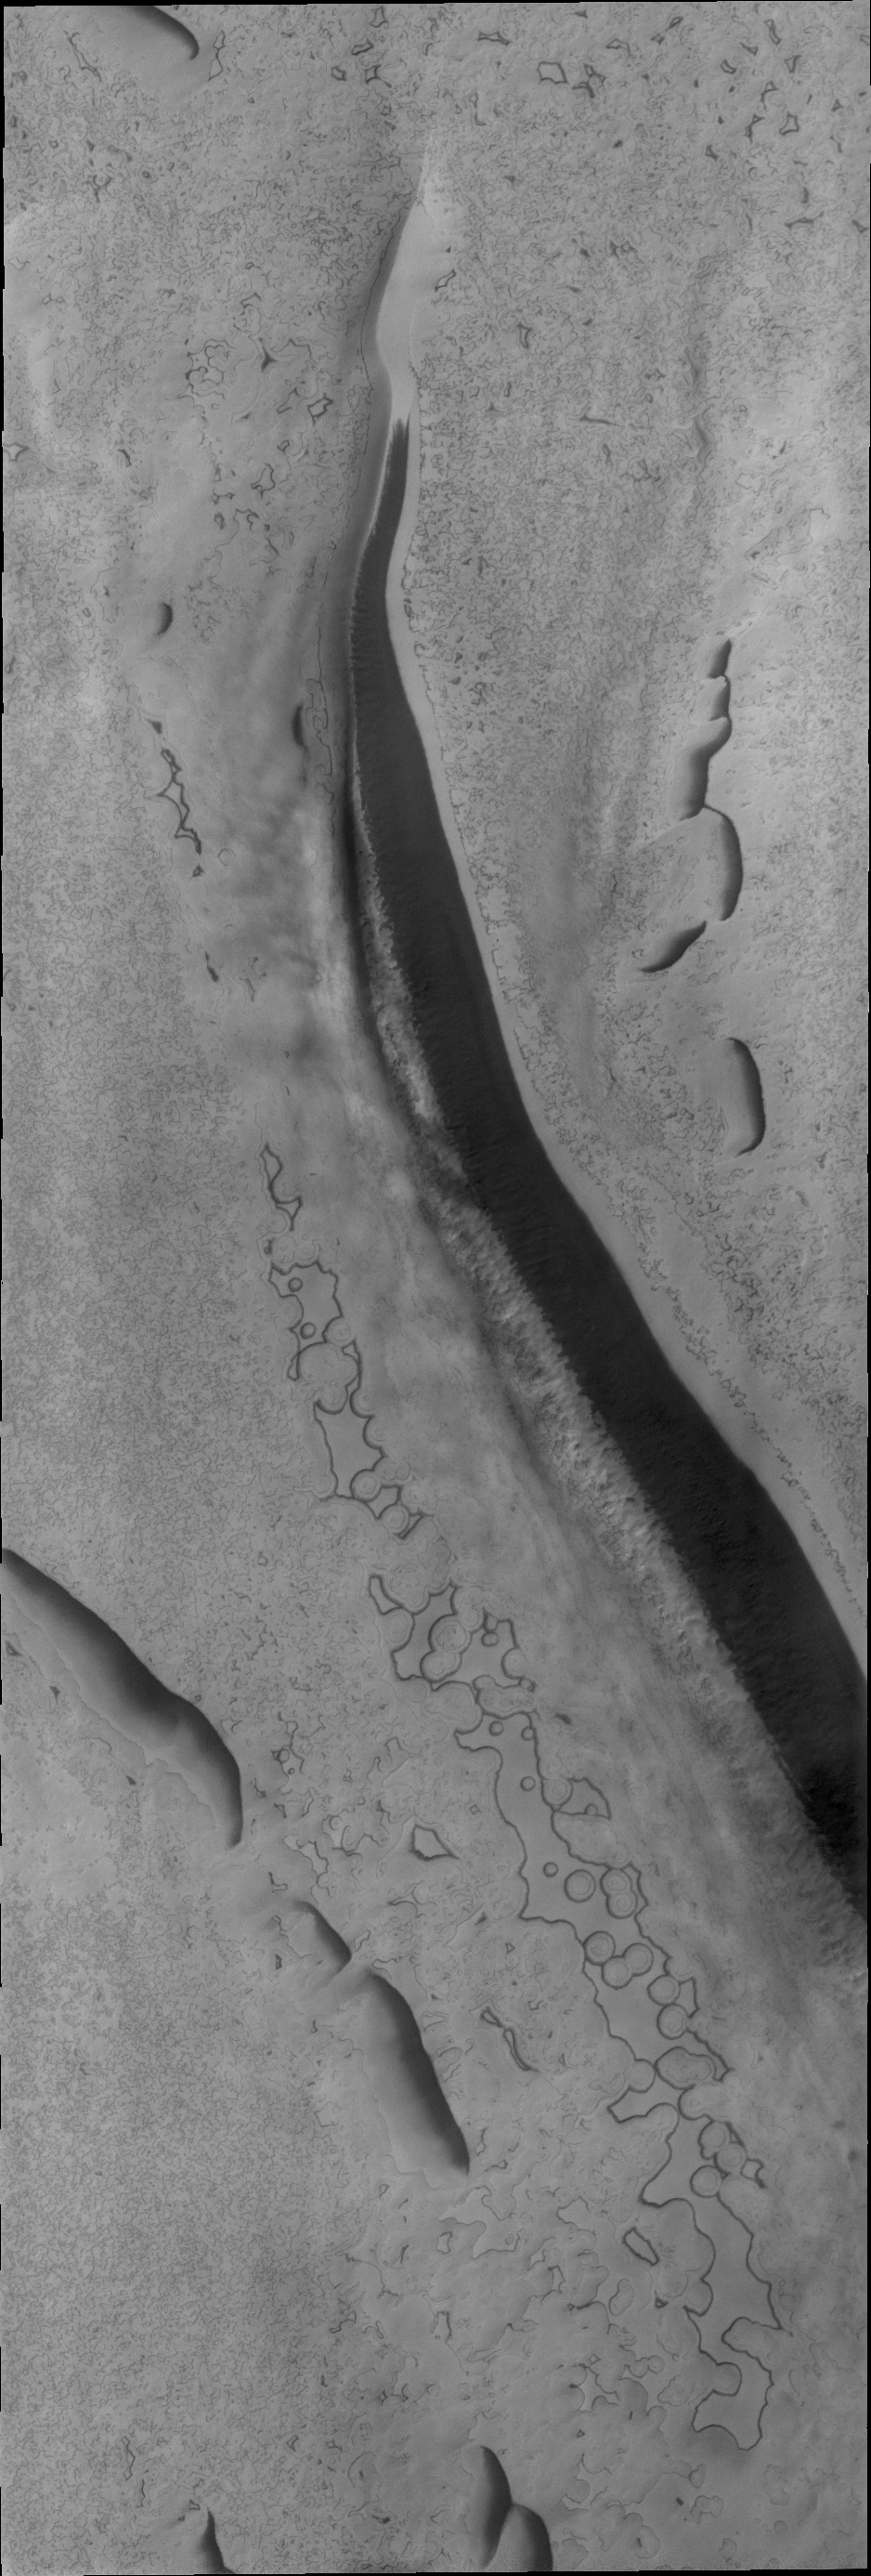

South Polar Surface

It is high summer now at the South Pole of Mars. The circular surface features may look like swiss cheese, but how they form, coalesce, and disappear is not fully understood.

Credit: NASA/JPL/ASU